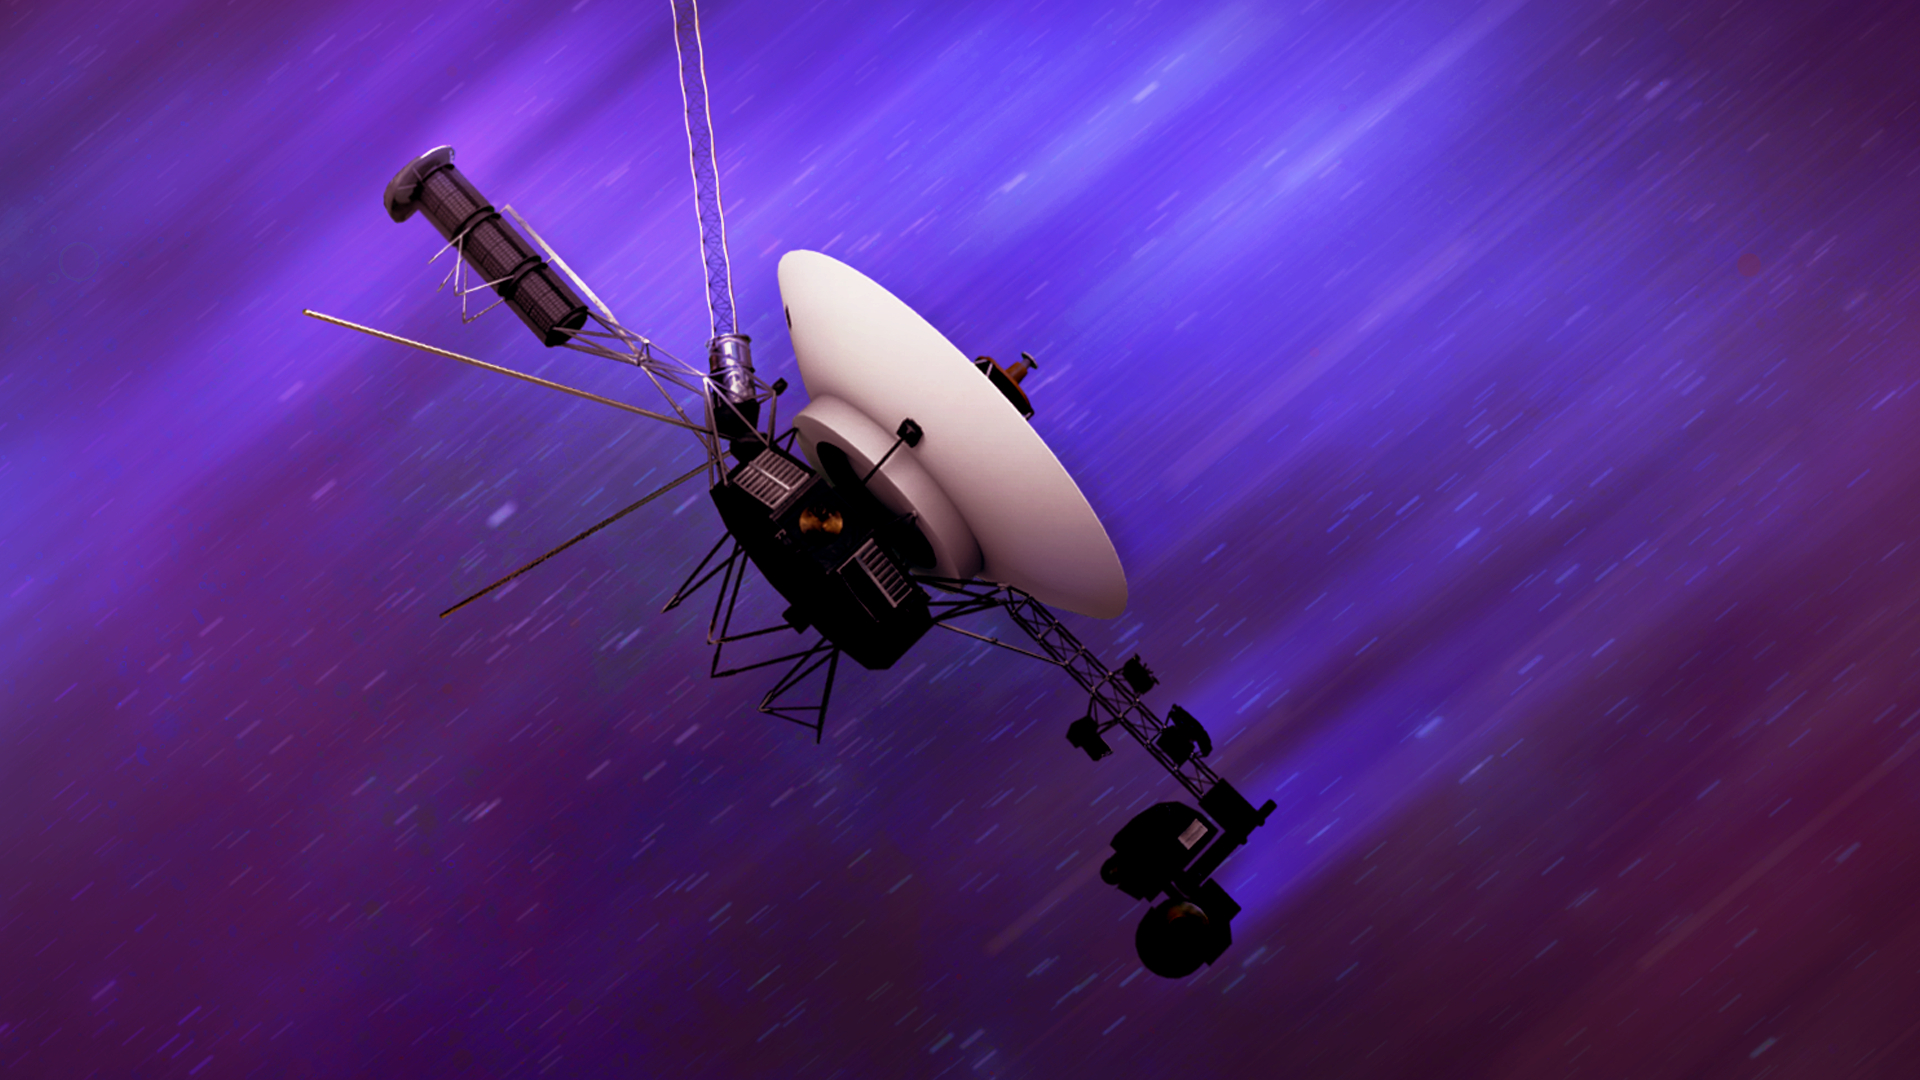

NASA’s Voyager Probe Speeds Through Space (Artist’s Concept)

NASA’s twin Voyager spacecraft, launched in 1977, are traveling through interstellar space at around 35,000 mph (56,000 kph). This artist’s concept depicts one of the probes speeding away.

The Voyager spacecraft were built by NASA’s Jet Propulsion Laboratory, which continues to operate both. JPL is a division of Caltech in Pasadena, California. The Voyager missions are a part of the NASA Heliophysics System Observatory, sponsored by the Heliophysics Division of the agency’s Science Mission Directorate in Washington.

Credit: NASA/JPL-Caltech